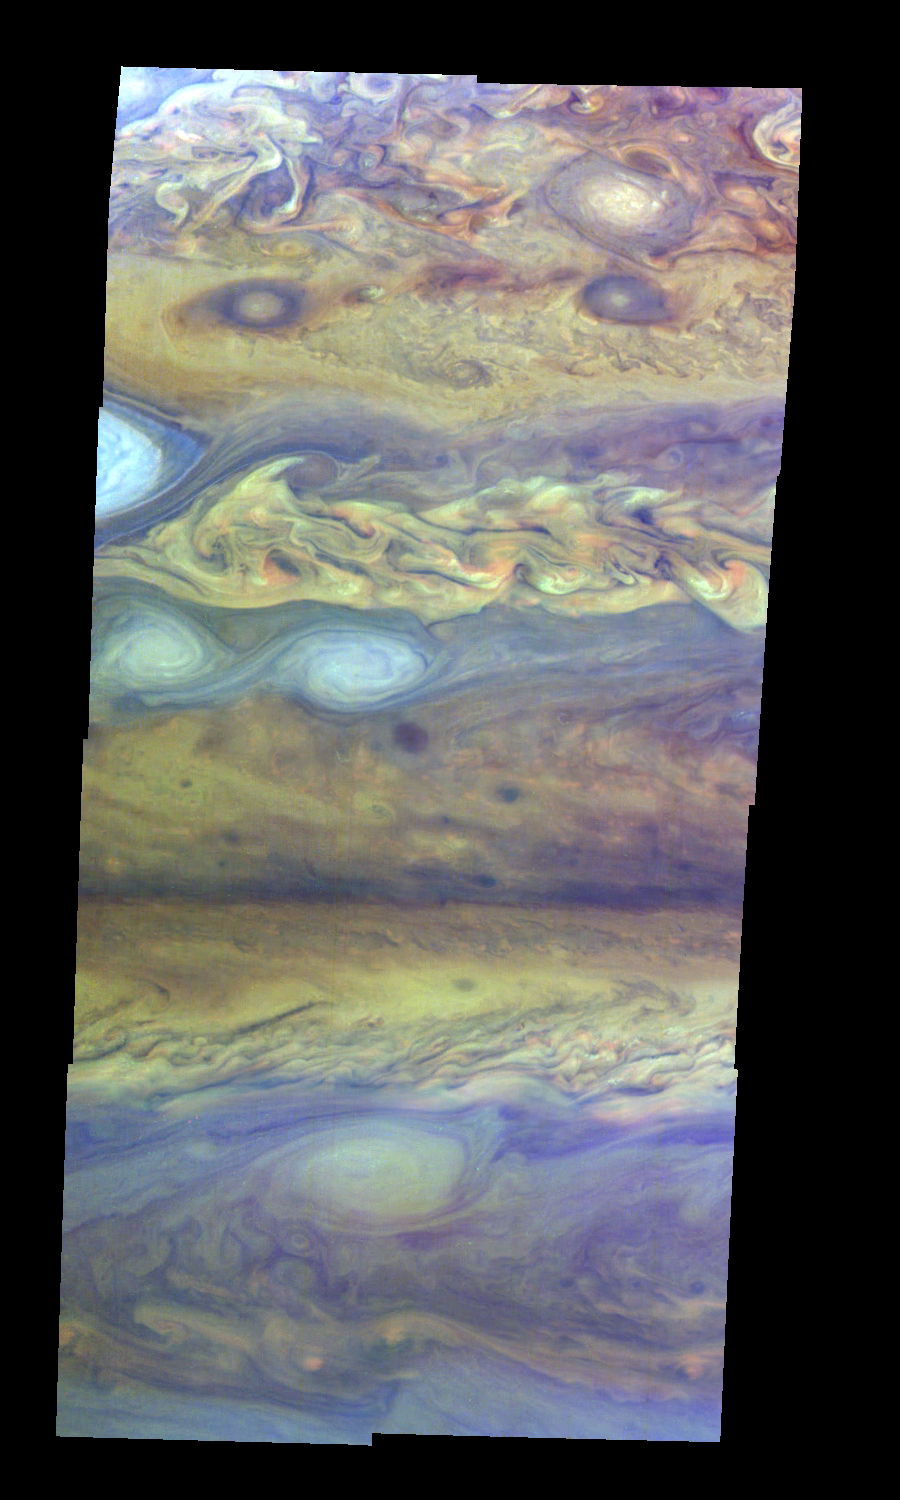

Jupiter’s Northern Hemisphere in False Color (Time Set 1)

Mosaic of Jupiter’s northern hemisphere between 10 and 50 degrees latitude. Jupiter’s atmospheric circulation is dominated by alternating eastward and westward jets from equatorial to polar latitudes. The direction and speed of these jets in part determine the color and texture of the clouds seen in this mosaic. Also visible are several other common Jovian cloud features, including large white ovals, bright spots, dark spots, interacting vortices, and turbulent chaotic systems. The north-south dimension of each of the two interacting vortices in the upper half of the mosaic is about 3500 kilometers.

This mosaic uses the Galileo imaging camera’s three near-infrared wavelengths (756 nanometers, 727 nanometers, and 889 nanometers displayed in red, green, and blue) to show variations in cloud height and thickness. Light blue clouds are high and thin, reddish clouds are deep, and white clouds are high and thick. The clouds and haze over the ovals are high, extending into Jupiter’s stratosphere. Dark purple most likely represents a high haze overlying a clear deep atmosphere. Galileo is the first spacecraft to distinguish cloud layers on Jupiter.

The Jet Propulsion Laboratory, Pasadena, CA manages the mission for NASA’s Office of Space Science, Washington, DC.

Credit: NASA/JPL-Caltech